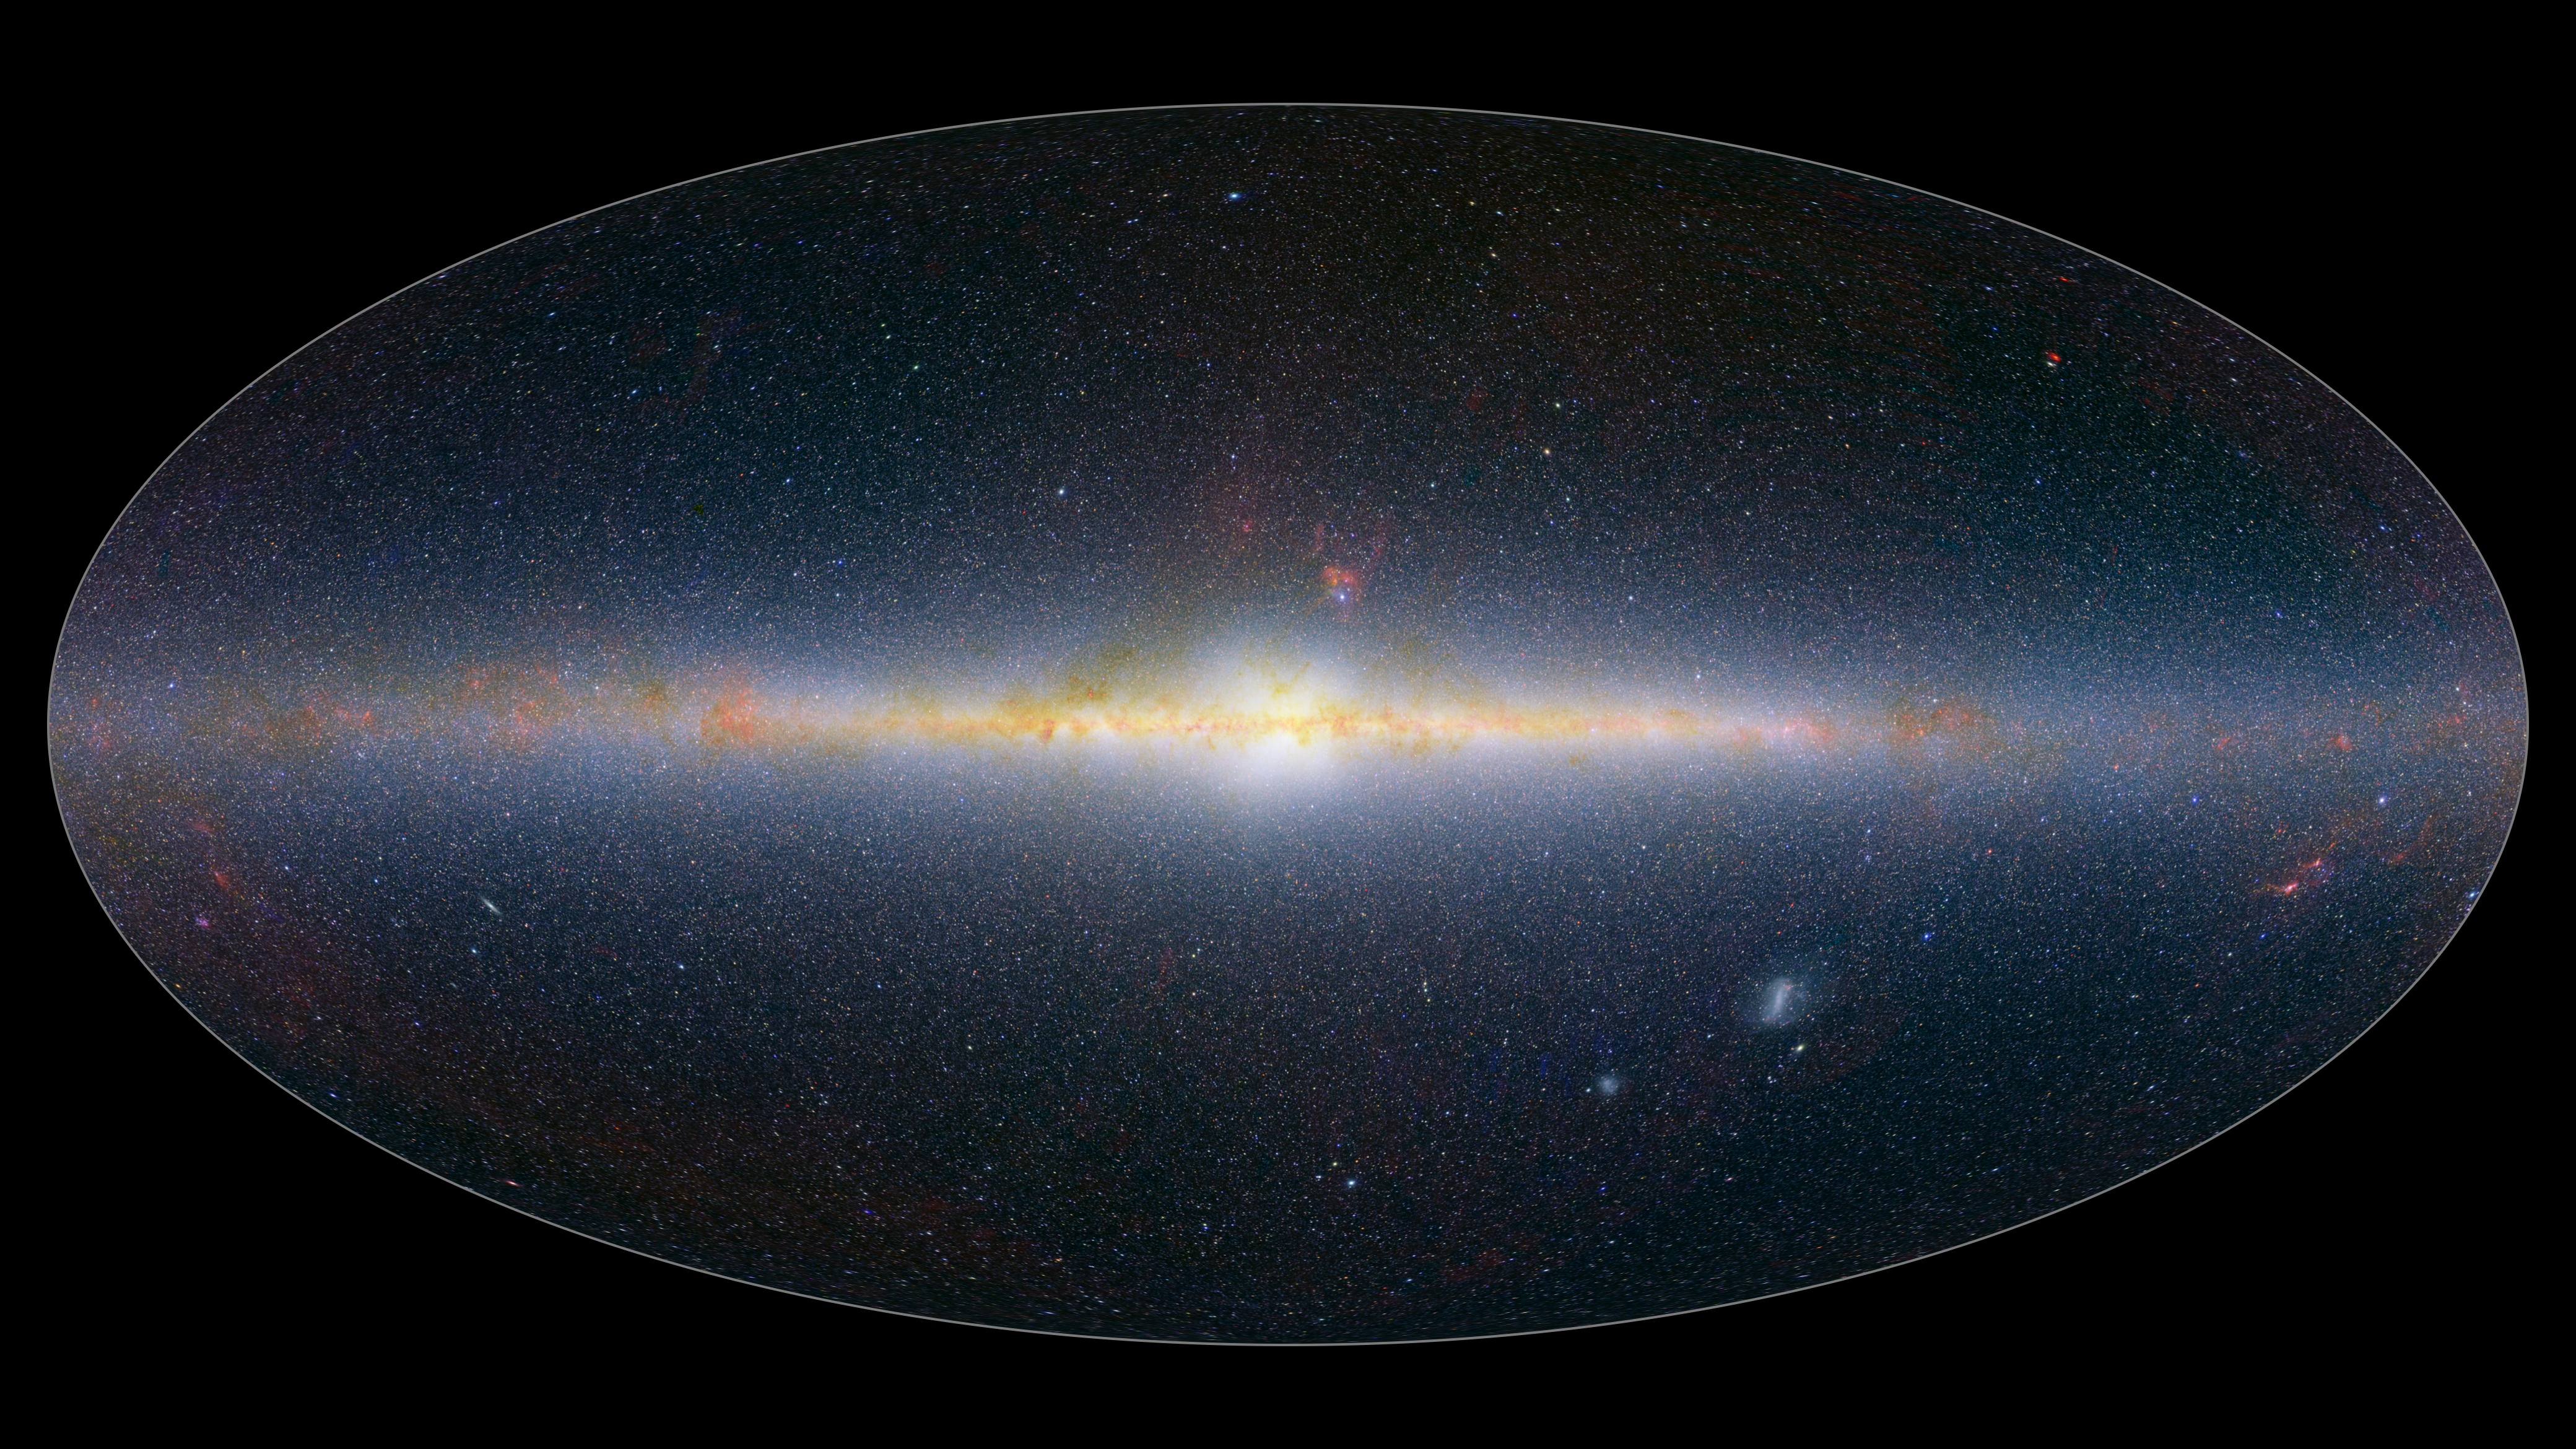

SPHEREx All Sky Map 2025: Stars and Galaxies

This all-sky mosaic image from NASAs SPHEREx space telescope was collected between May and December 2025 and features a small selection of the 102 infrared colors the observatory can detect. Infrared colors are invisible to the human eye but are represented here in visible colors. The infrared colors included in these images were selected to highlight the presence of stars at short, medium, and long wavelengths of light (mapped to blue, green, and red). The bright feature running through the middle of the images is the Milky Way Galaxy, lit up by billions of stars within it. Most of the points of light above and below it are other galaxies.

Breaking the light from cosmic objects into its constituent wavelengths is a technique called spectroscopy. The image here combines many of the infrared colors seen by SPHEREx into overall representations of how the light from stars and galaxies changes across the infrared spectrum.

Spectroscopy can also be used to measure the distances to other galaxies, and SPHEREx will measure the 3D distribution of hundreds of millions of galaxies in our universe. With this new map, scientists will learn more about a dramatic cosmic event called inflation that occurred in the first billionth of a trillionth of a trillionth of a second after the big bang. That event subtly influenced the large-scale distribution of those galaxies, and SPHERExs all-sky spectral map will lend new insight into the physics of inflation.

In order to make the file sizes smaller, the spatial resolution of this image has been reduced by a factor of one thousand from the full-resolution SPHEREx data images.

The elliptical projection used in this image encompasses the entire visible sky.

Credit: NASA/JPL-Caltech